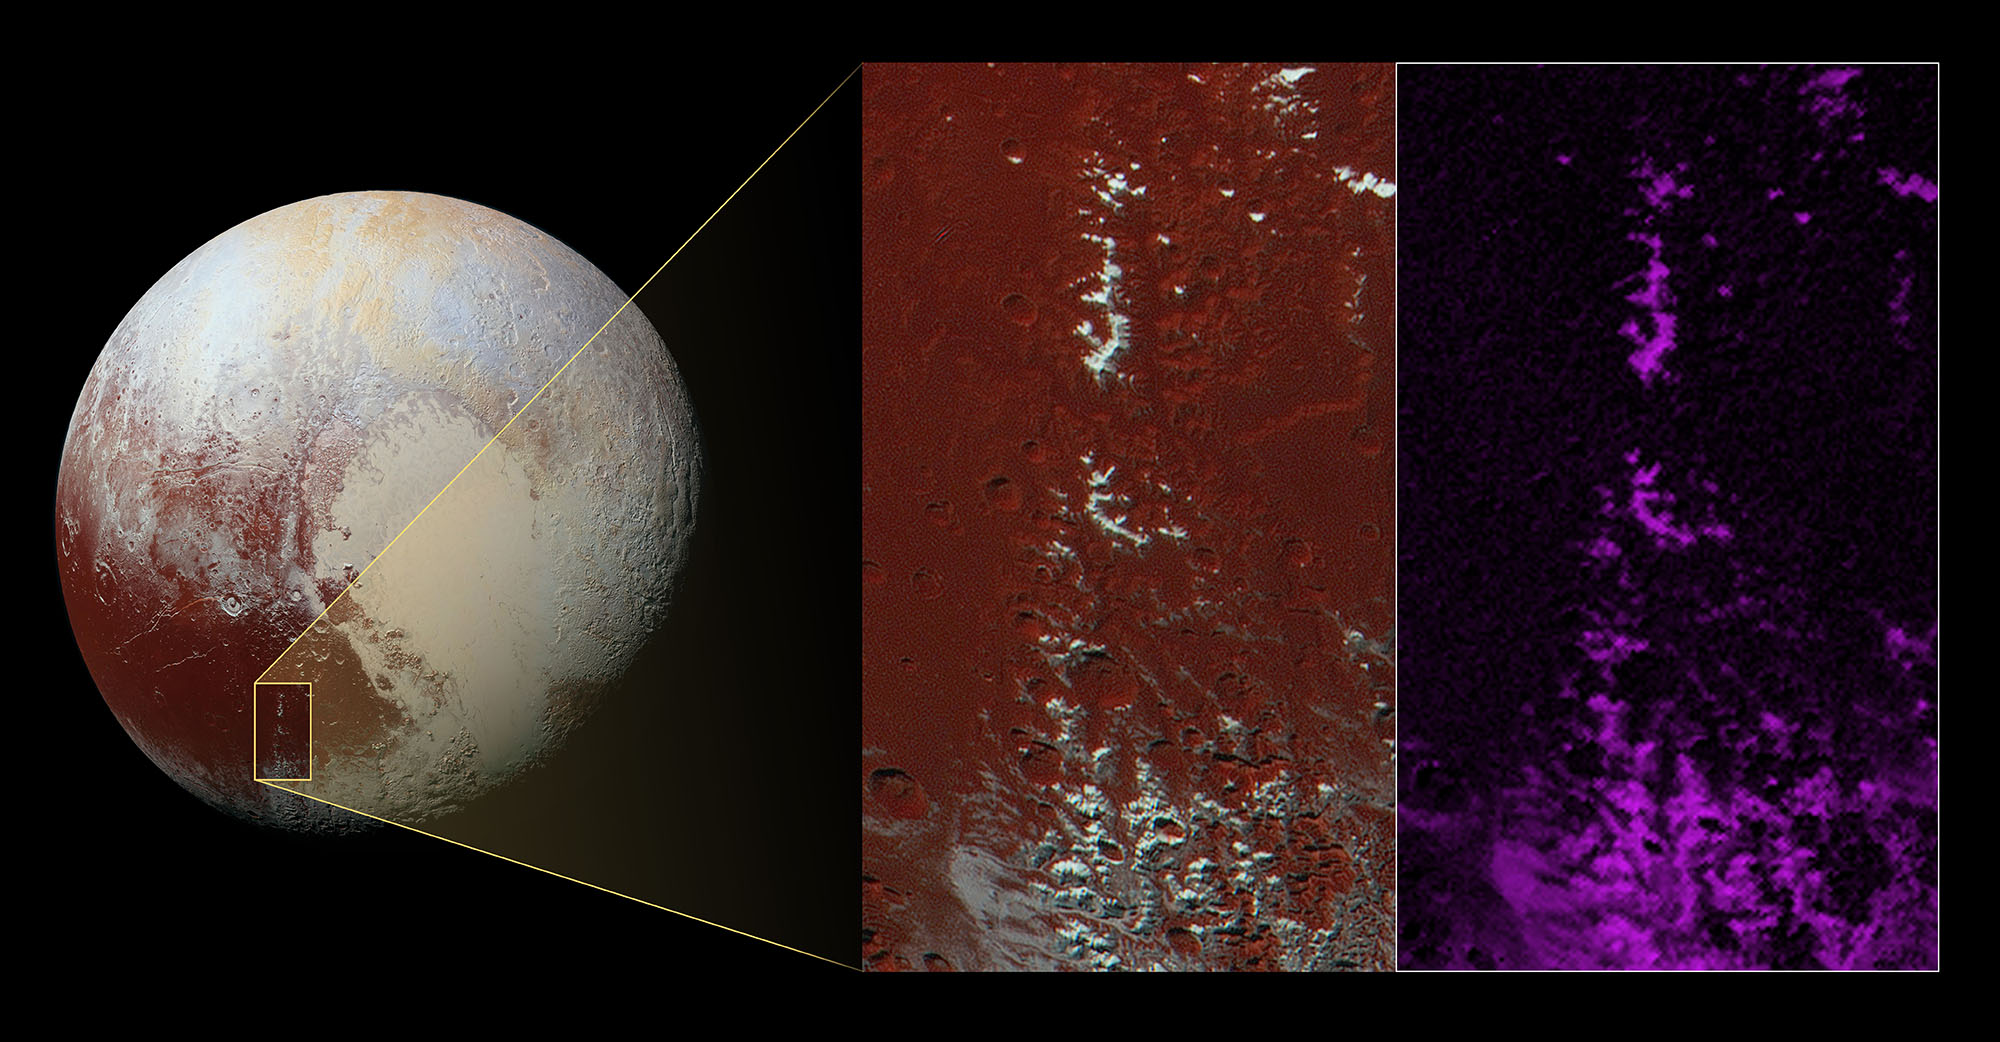

Methane Snow on Pluto’s Peaks

A chain of snow-capped mountains stretches across the dark expanse on Pluto informally named Cthulhu Regio.

Cthulhu (pronounced “k-thu-lu”) extends nearly halfway around Pluto’s equator, starting to the west of the great nitrogen ice plains informally named Sputnik Planum (see color image of Pluto below). Cthulhu measures approximately 1,850 miles (3,000 kilometers) long and 450 miles (750 kilometers) wide, and with an area of more than 700,000 square miles (1.8 million square kilometers) it’s a little larger than Alaska.

Cthulhu’s appearance is characterized by a dark surface, which scientists think is due to it being covered by a layer of dark tholins – complex molecules that form when methane is exposed to sunlight. Cthulhu’s geology exhibits a wide variety of landscapes, from mountainous, to smooth, to heavily cratered and fractured.

The enhanced color image shown as the left-hand inset below reveals a mountain range located in southeast Cthulhu that measures 260 miles (420 kilometers) long. The range is situated among craters, with narrow valleys separating its peaks. The upper slopes of the highest peaks are coated with a bright material that contrasts sharply with the dark red color of the surrounding plains.

Scientists think this bright material could be predominantly methane that has condensed as an ice onto the peaks from Pluto’s atmosphere. That this material coats only the upper slopes of the peaks suggests methane ice may act like water in Earth’s atmosphere, condensing as frost at high altitude. Compositional data from the Ralph/Multispectral Visible Imaging Camera (MVIC) on NASA’s New Horizons spacecraft, shown in the right-most inset, indicates that the location of the bright ice on the mountain peaks correlates almost exactly with the distribution of methane ice (shown in false color as purple) on the mountains.

The resolution of the enhanced color image is about 2,230 feet (680 meters) per pixel. The image measures approximately 280 miles (450 kilometers) long by 140 miles (225 kilometers) wide. It was obtained by New Horizons at a range of approximately 21,100 miles (33,900 kilometers) from Pluto, about 45 minutes before the spacecraft’s closest approach to Pluto on July 14, 2015.

The Johns Hopkins University Applied Physics Laboratory in Laurel, Maryland, designed, built, and operates the New Horizons spacecraft, and manages the mission for NASA’s Science Mission Directorate. The Southwest Research Institute, based in San Antonio, leads the science team, payload operations and encounter science planning. New Horizons is part of the New Frontiers Program managed by NASA’s Marshall Space Flight Center in Huntsville, Alabama.

Credit: NASA/Johns Hopkins University Applied Physics Laboratory/Southwest Research Institute